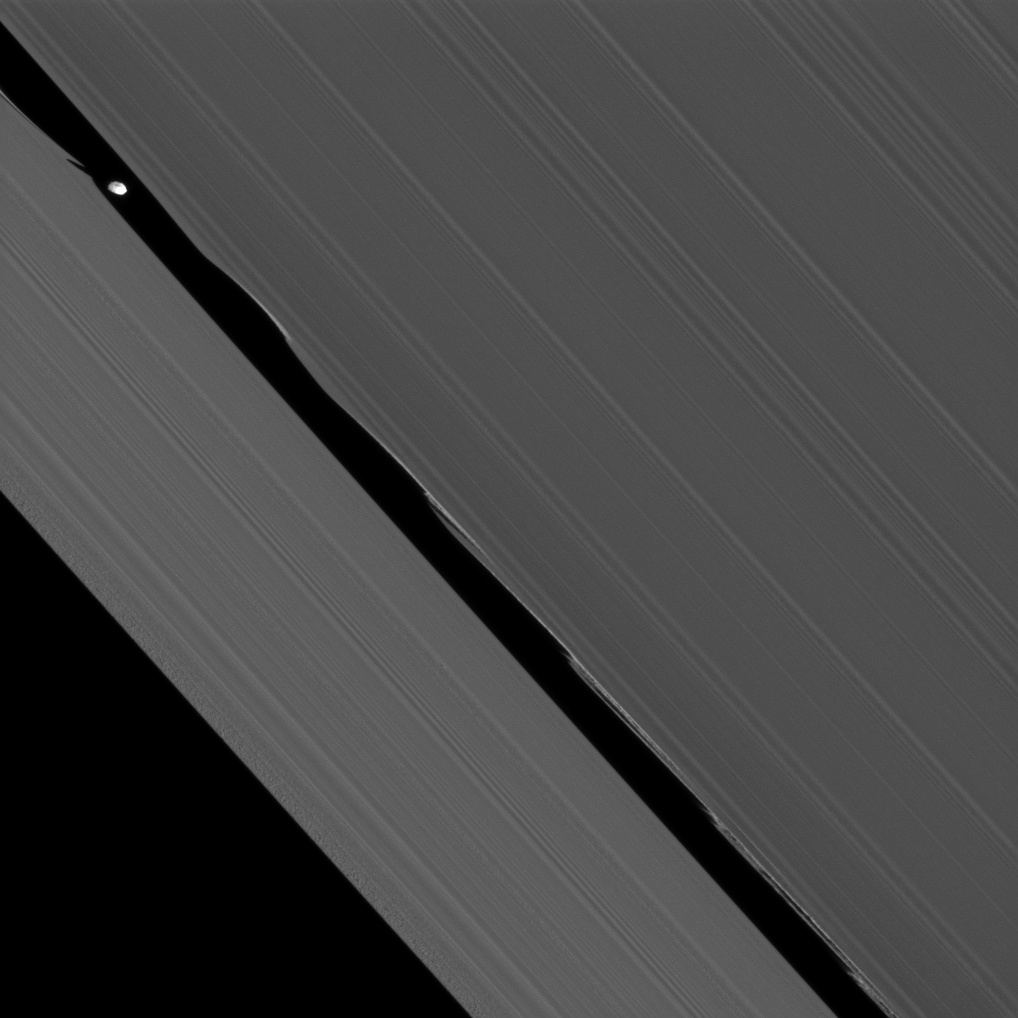

Closest Daphnis

The Cassini spacecraft captures here one of its closest views of Saturn’s ring-embedded moon Daphnis.

This image was taken July 5, 2010, at a distance of only about 75,000 kilometers (47,000 miles) from Daphnis. Seen at the upper left of this image, Daphnis (8 kilometers, or 5 miles across) appears in the Keeler Gap near the edge waves it has created in the A ring. The moon’s orbit is inclined relative to the plane of Saturn’s rings. Daphnis’ gravitational pull perturbs the orbits of the particles of the A ring that form the Keeler Gap’s edge, and sculpts the edge into waves having both horizontal (radial) and out-of-plane components. Material on the inner edge of the gap orbits faster than the moon so that the waves there lead the moon in its orbit. Material on the outer edge moves slower than the moon, so waves there trail the moon. See PIA11656 to learn more about this process.

Daphnis can also be seen casting a short shadow on the A ring.

This view looks toward the northern, sunlit side of the rings from about 14 degrees above the ringplane. The image was taken in visible light with the Cassini spacecraft narrow-angle camera at a sun-Daphnis-spacecraft, or phase, angle of 58 degrees. Image scale is 452 meters (1,483 feet) per pixel.

The Cassini-Huygens mission is a cooperative project of NASA, the European Space Agency and the Italian Space Agency. The Jet Propulsion Laboratory, a division of the California Institute of Technology in Pasadena, manages the mission for NASA’s Science Mission Directorate, Washington, D.C. The Cassini orbiter and its two onboard cameras were designed, developed and assembled at JPL. The imaging operations center is based at the Space Science Institute in Boulder, Colo.

Credit: NASA/JPL/Space Science Institute